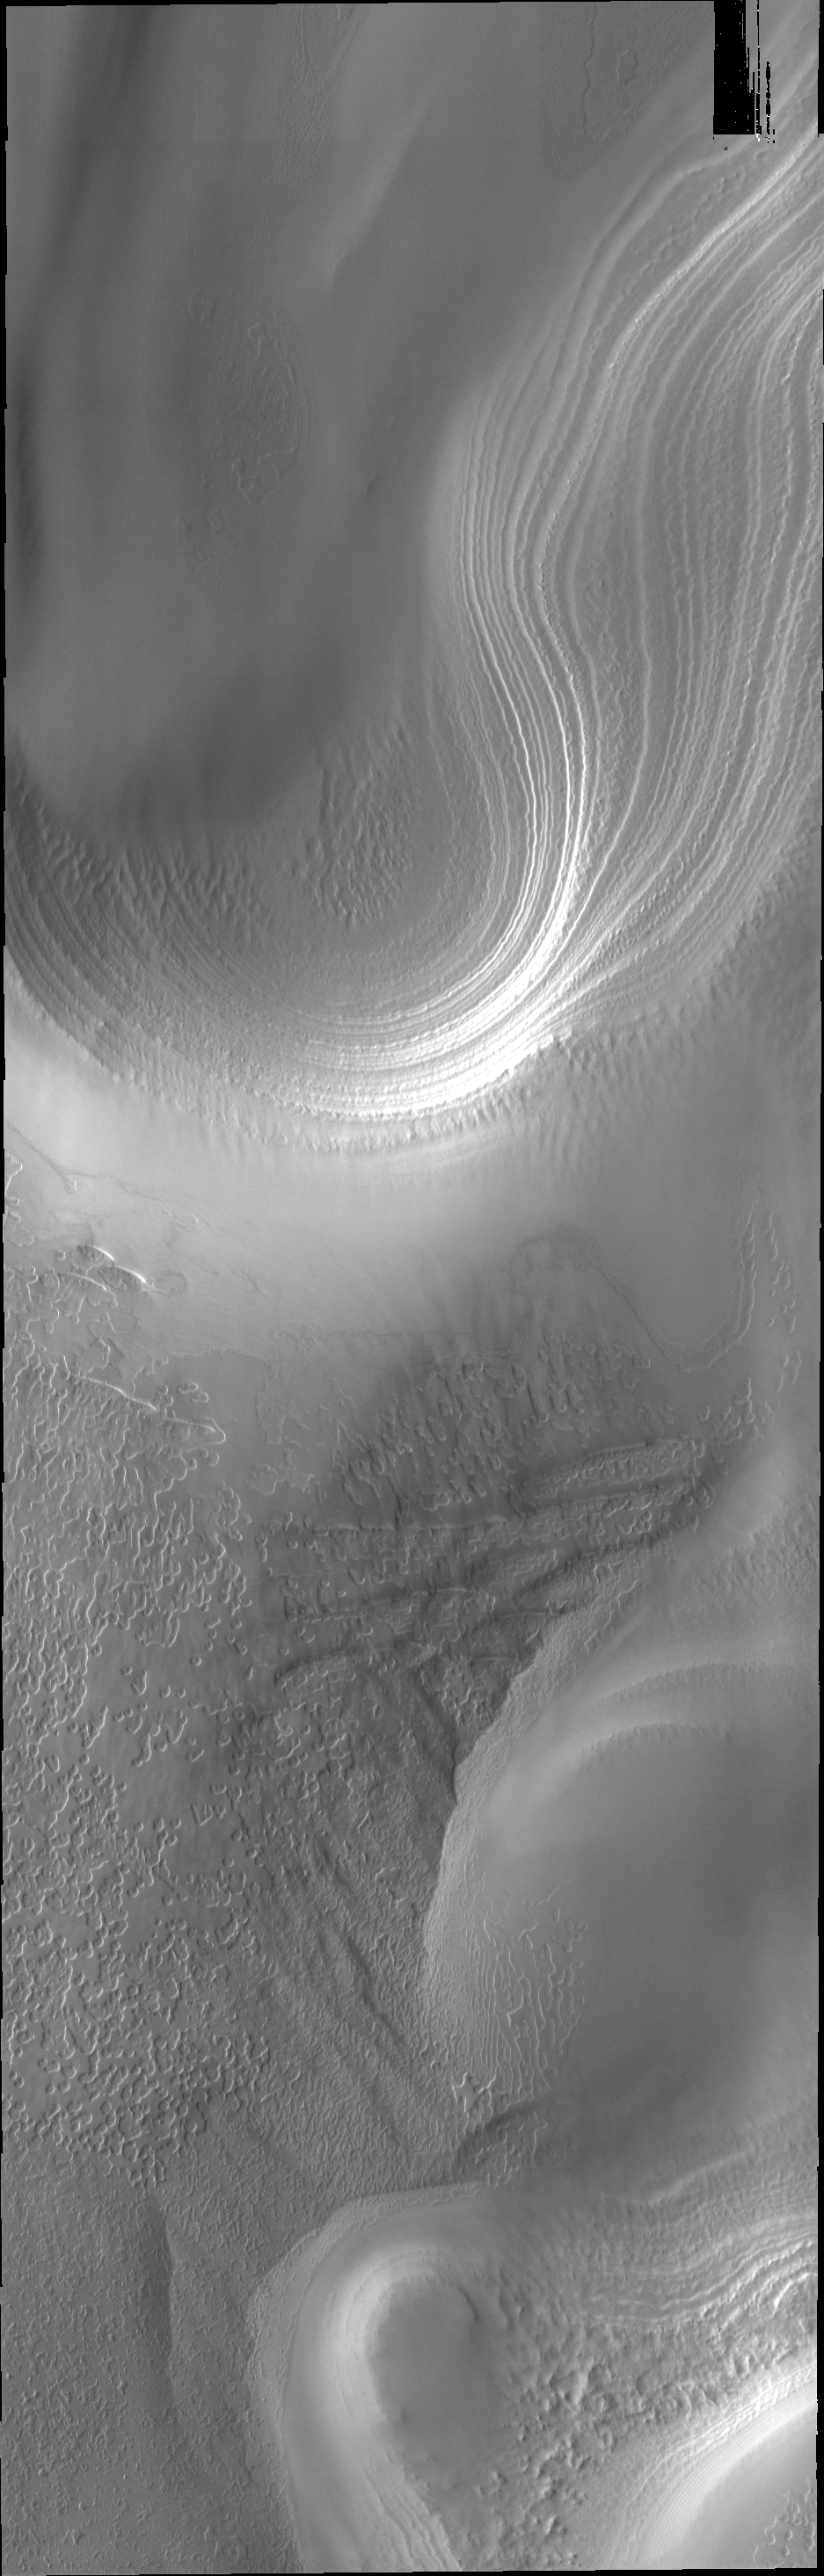

Polar Layers

The south polar cap is comprised of many layers of ice, as seen in this VIS image.

Credit: NASA/JPL/ASU